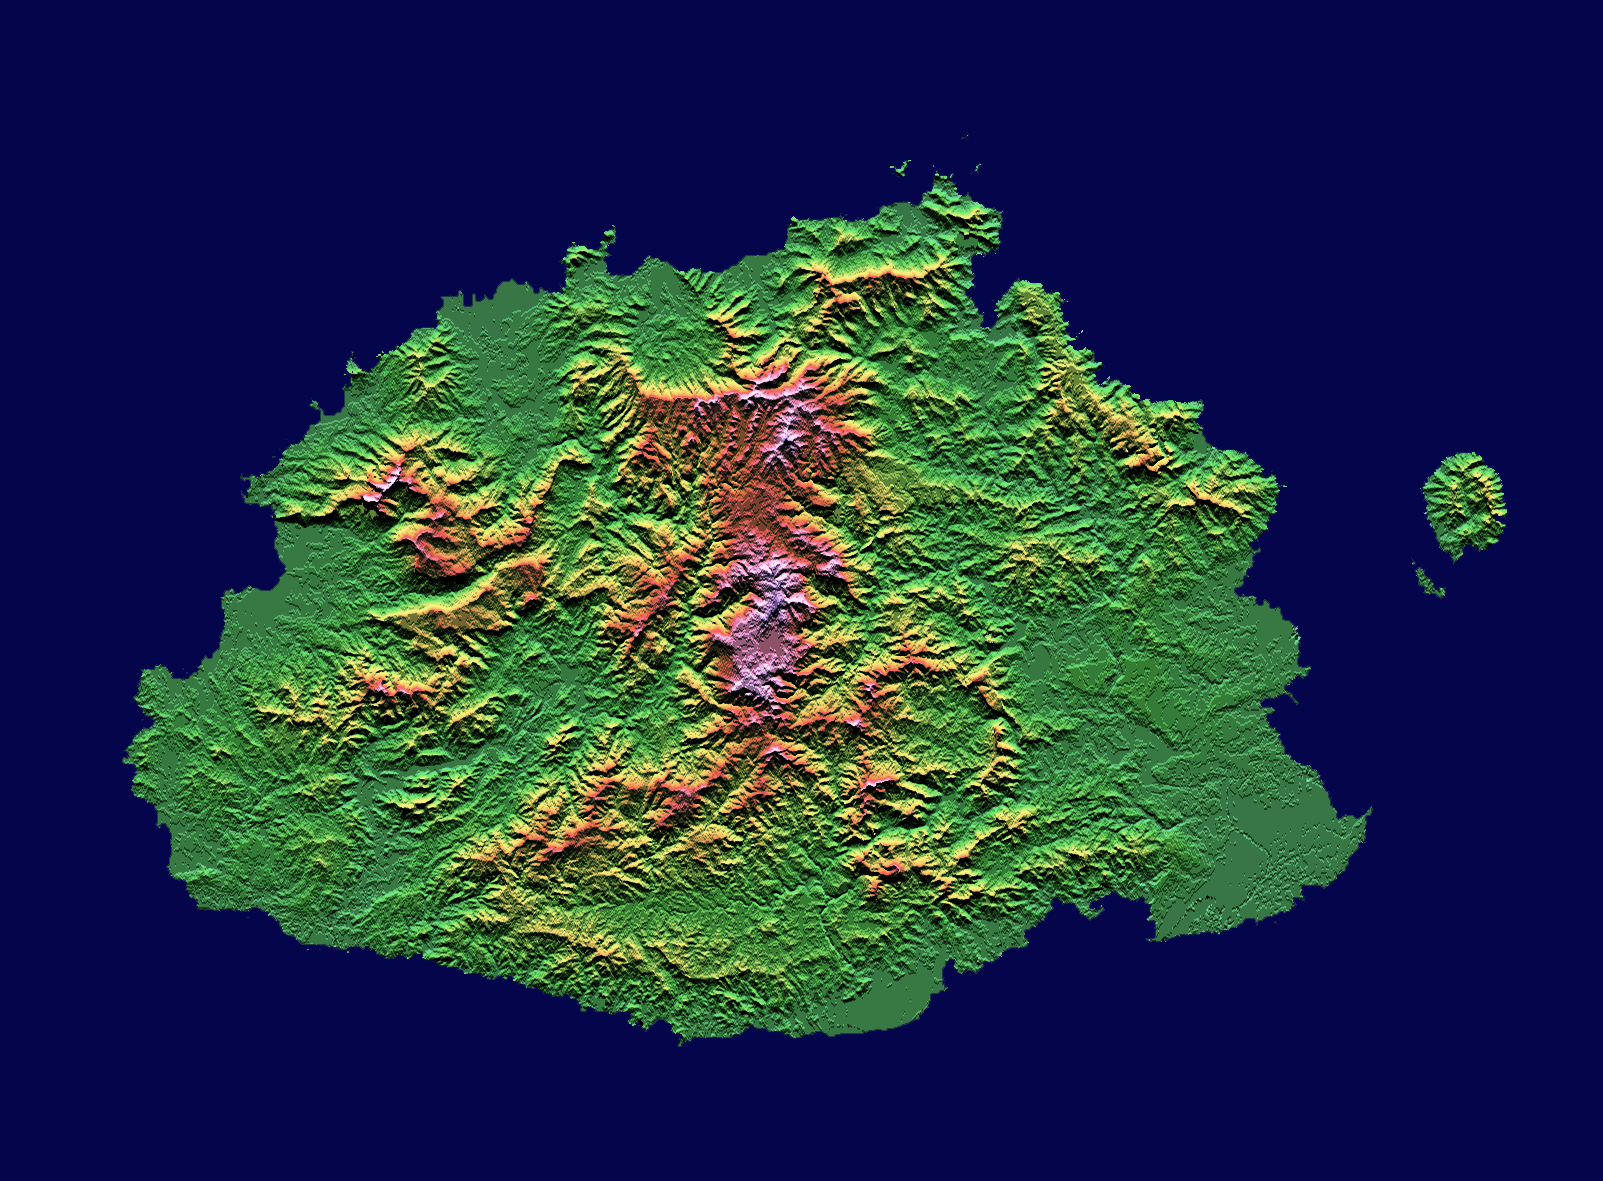

Shaded relief, color as height, Fiji

The Sovereign Democratic Republic of the Fiji Islands, commonly known as Fiji, is an independent nation consisting of some 332 islands surrounding the Koro Sea in the South Pacific Ocean. This topographic image shows Viti Levu, the largest island in the group. With an area of 10,429 square kilometers (about 4000 square miles), it comprises more than half the area of the Fiji Islands. Suva, the capital city, lies on the southeast shore. The Nakauvadra, the rugged mountain range running from north to south, has several peaks rising above 900 meters (about 3000 feet). Mount Tomanivi, in the upper center, is the highest peak at 1324 meters (4341 feet). The distinct circular feature on the north shore is the Tavua Caldera, the remnant of a large shield volcano that was active about 4 million years ago. Gold has been mined on the margin of the caldera since the 1930’s. The Nadrau plateau is the low relief highland in the center of the mountain range. The coastal plains in the west, northwest and southeast account for only 15 percent of Viti Levu’s area but are the main centers of agriculture and settlement.

This shaded relief image was generated using topographic data from the Shuttle Radar Topography Mission. A computer-generated artificial light source illuminates the elevation data to produce a pattern of light and shadows. Slopes facing the light appear bright, while those facing away are shaded. On flatter surfaces, the pattern of light and shadows can reveal subtle features in the terrain. Colors show the elevation as measured by SRTM. Colors range from green at the lowest elevations top ink at the highest elevations. This image contains about 1300 meters (4300 feet) of total relief.

The Shuttle Radar Topography Mission (SRTM), launched on February 11, 2000, uses the same radar instrument that comprised the Spaceborne Imaging Radar-C/X-Band Synthetic Aperture Radar (SIR-C/X-SAR) that flew twice on the Space Shuttle Endeavour in 1994. The mission is designed to collect three-dimensional measurements of the Earth’s surface. To collect the 3-D data, engineers added a 60-meter-long (200-foot) mast, an additional C-band imaging antenna and improved tracking and navigation devices. The mission is a cooperative project between the National Aeronautics and Space Administration (NASA), the National Imagery and Mapping Agency (NIMA) and the German (DLR) and Italian (ASI) space agencies. It is managed by NASA’s Jet Propulsion Laboratory, Pasadena, CA, for NASA’s Earth Science Enterprise, Washington, DC.

Size: 192 km (119 miles) x 142 km (88 miles)
Location: 17.8 deg. South lat., 178.0 deg. East lon.
Orientation: North at top
Original Data Resolution: 30 meters (99 feet)
Date Acquired: February 19, 2000
Image: NASA/JPL/NIMA

Credit: NASA/JPL